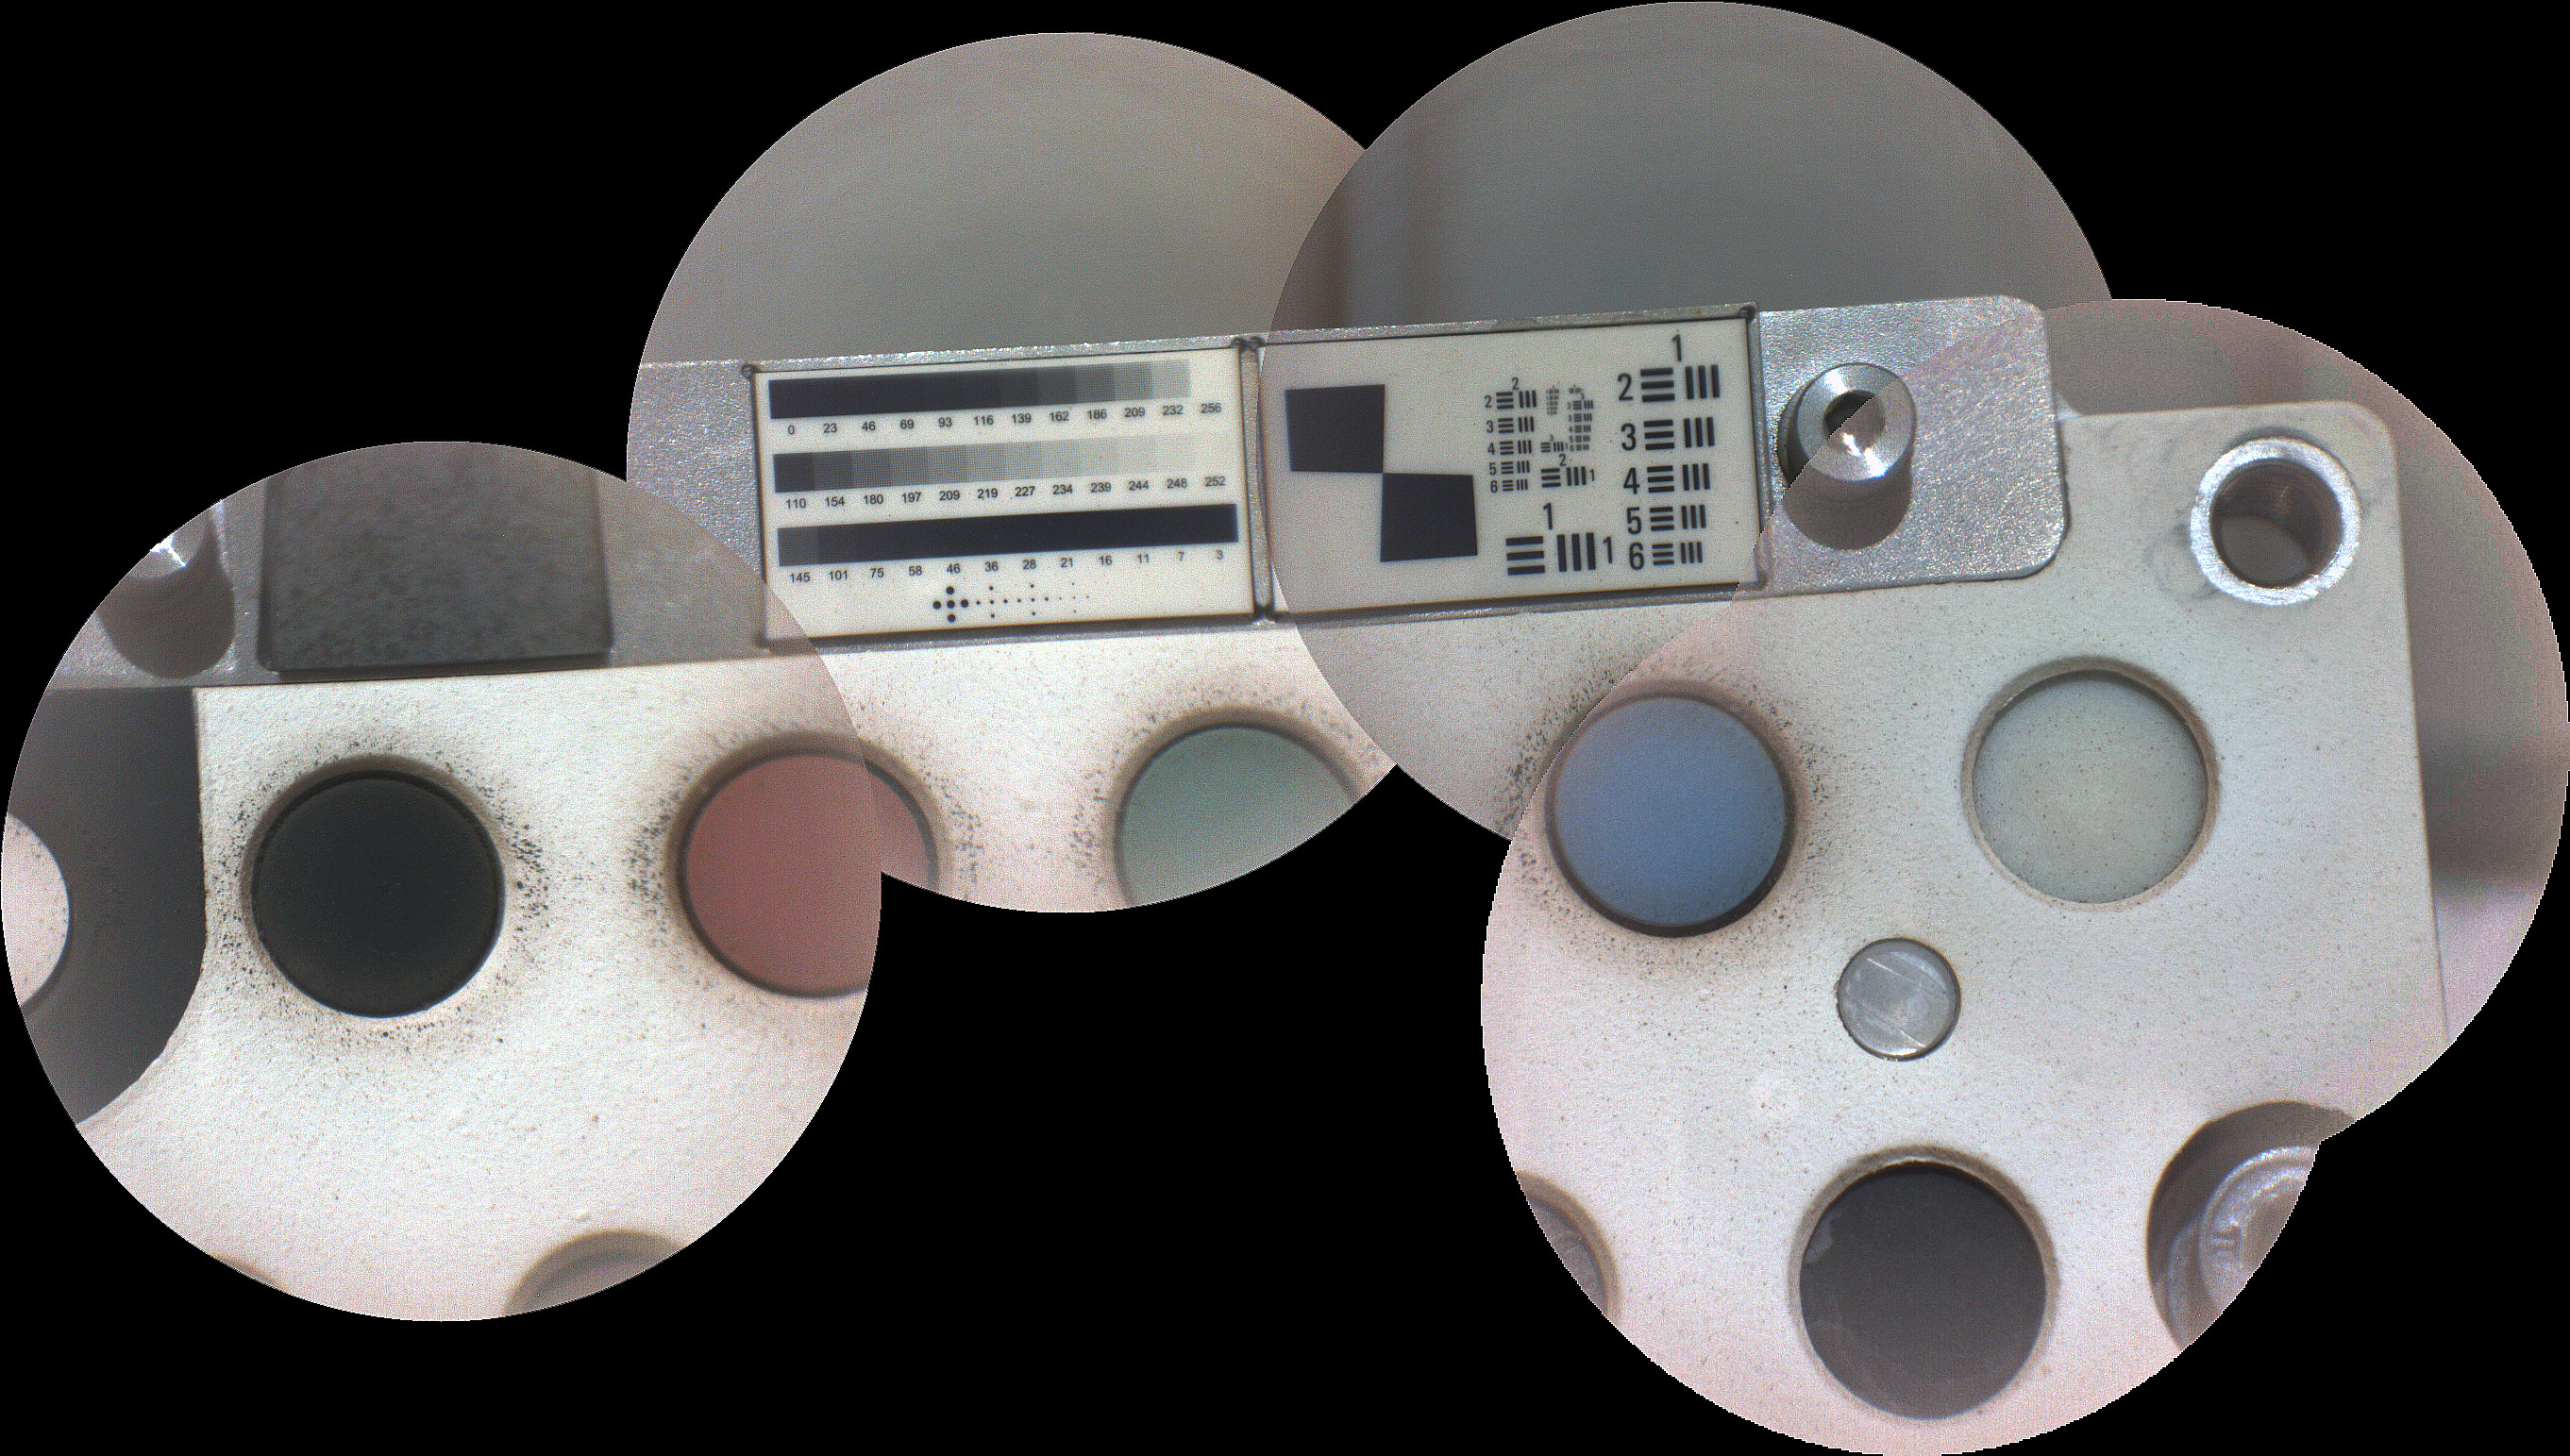

SuperCam Calibration Target on Mars

Stitched together from five images, this mosaic shows the calibration target for the SuperCam instrument aboard NASA’s Perseverance rover on Mars. The component images were taken by SuperCam’s remote micro-imager (RMI) on March 1, 2, and 4, 2021 (the 11th, 12th, and 13th Martian days, or sols, of Perseverance’s mission on Mars). This calibration target includes visual elements for adjusting the focus of the RMI, and various samples for the calibration of the instrument’s four spectrometers.

The RMI can observe dust grains as small as 4 thousandths of an inch (100 microns) on SuperCam’s calibration targets on the back of the rover. The rover landed in Mars’ Jezero Crater on Feb. 18, 2021. Each image has a field of view 1 1/8 inch (2.9 centimeter) in diameter.

A key objective for Perseverance’s mission on Mars is astrobiology, including the search for signs of ancient microbial life. The rover will characterize the planet’s geology and past climate, pave the way for human exploration of the Red Planet, and be the first mission to collect and cache Martian rock and regolith (broken rock and dust).

Subsequent NASA missions, in cooperation with ESA (European Space Agency), would send spacecraft to Mars to collect these sealed samples from the surface and return them to Earth for in-depth analysis.

The Mars 2020 Perseverance mission is part of NASA’s Moon to Mars exploration approach, which includes Artemis missions to the Moon that will help prepare for human exploration of the Red Planet.

NASA’s Jet Propulsion Laboratory, which is managed for NASA by Caltech in Pasadena, California, built and manages operations of the Perseverance rover.

Credit: NASA/JPL-Caltech/LANL/CNES/CNRS